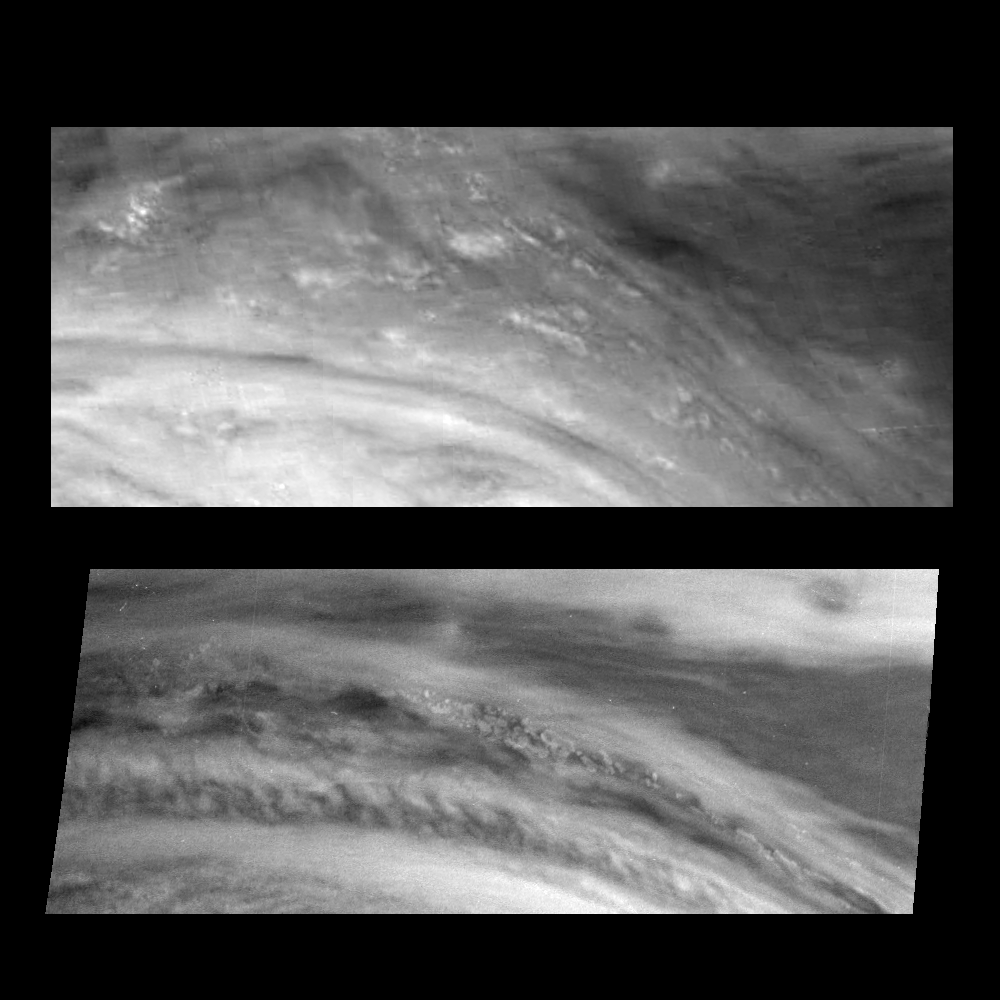

Changes in Jupiter’s Great Red Spot After Four Months

Northeast (upper right) quadrant of Jupiter’s Great Red Spot in June and November 1996. The top panel shows the region in near-infrared light (732 nanometers) on June 26, 1996. The bottom panel shows the same region at 757 nanometers on November 5, 1996. Both images show features in Jupiter’s main visible cloud deck. A westward (to the left) jet is deflected northward by the Great Red Spot in this region. Cloud features, possibly including thunderstorms, were actively changing during the June encounter. The deflection around the Red Spot appears to be less during the November encounter. Small thunderstorm-like clouds are once again present. The bottom image was taken with the high resolution mode of the camera that allows features twice as small to be detected.

North is at the top. The images are approximately 6000 kilometers from north to south and 15,000 kilometers from east to west. They are centered at 14 degrees latitude and 314 and 353 degrees west longitude, respectively. The smallest resolved features are tens of kilometers in size. These images were taken by the Solid State Imaging system aboard NASA’s Galileo spacecraft.

The Jet Propulsion Laboratory, Pasadena, CA manages the mission for NASA’s Office of Space Science, Washington, DC.

Credit: NASA/JPL-Caltech